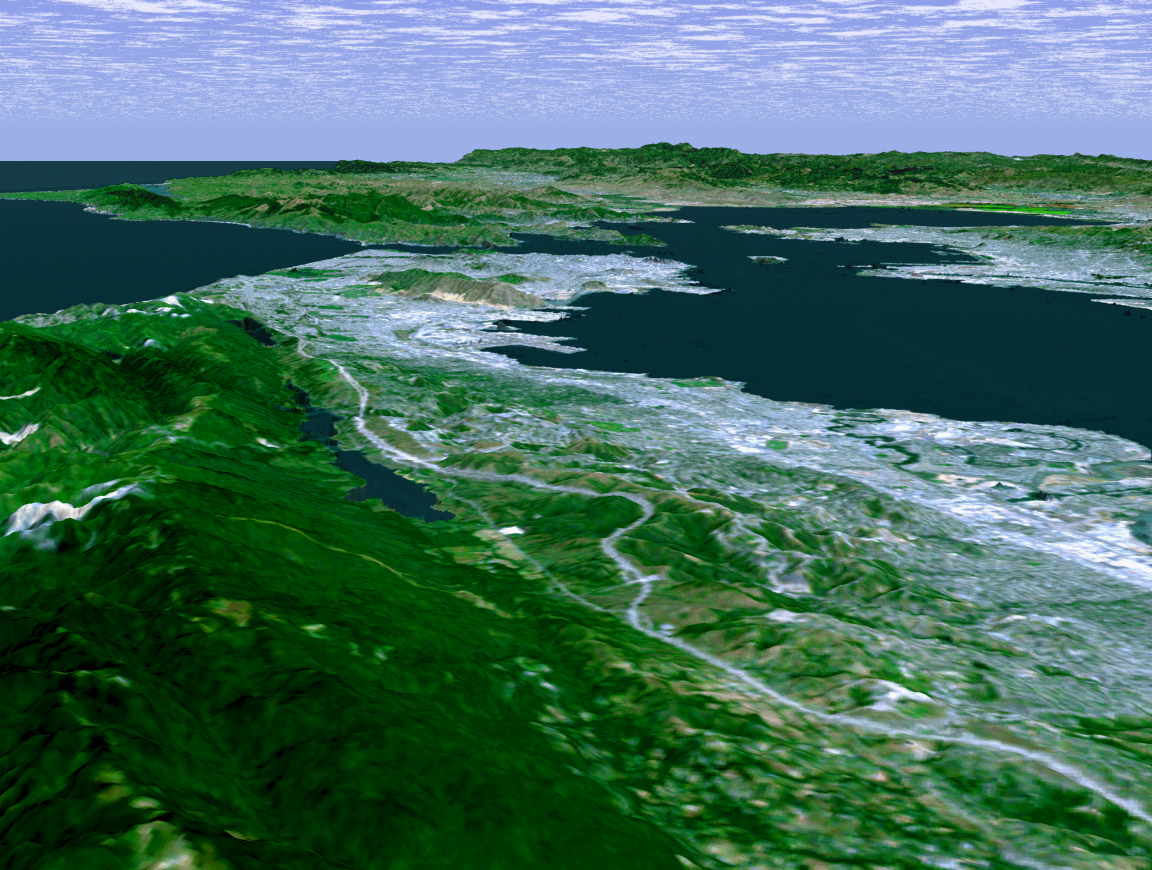

Perspective View with Landsat Overlay, San Francisco Bay Area, Calif.

The defining landmarks of San Francisco, its bay and the San Andreas Fault are clearly seen in this computer-generated perspective viewed from the south. Running from the bottom of the scene diagonally up to the left, the trough of the San Andreas Fault is occupied by Crystal Springs Reservoir and San Andreas Lake. Interstate 280 winds along the side of the fault. San Francisco International Airport is the angular feature projecting into the bay just below San Bruno Mountain, the elongated ridge cutting across the peninsula. The hills of San Francisco can be seen beyond San Bruno Mountain and beyond the city, the Golden Gate.

This 3-D perspective view was generated using topographic data from the Shuttle Radar Topography Mission (SRTM) and an enhanced color Landsat 5satellite image. Topographic expression is exaggerated two times.

Landsat has been providing visible and infrared views of the Earth since 1972. SRTM elevation data matches the 30-meter (98-foot) resolution of most Landsat images and will substantially help in analyzing the large and growing Landsat image archive.

Elevation data used in this image was acquired by the Shuttle Radar Topography Mission (SRTM) aboard the Space Shuttle Endeavour, launched on Feb. 11, 2000. SRTM used the same radar instrument that comprised the Spaceborne Imaging Radar-C/X-Band Synthetic Aperture Radar (SIR-C/X-SAR) that flew twice on the Space Shuttle Endeavour in 1994. SRTM was designed to collect 3-D measurements of the Earth’s surface. To collect the 3-D data, engineers added a 60-meter (approximately 200-foot) mast, installed additional C-band and X-band antennas, and improved tracking and navigation devices. The mission is a cooperative project between NASA, the National Imagery and Mapping Agency (NIMA) of the U.S. Department of Defense and the German and Italian space agencies. It is managed by NASA’s Jet Propulsion Laboratory, Pasadena, Calif., for NASA’s Earth Science Enterprise, Washington, D.C.

Size: scale varies in this perspective image
Location: 37.5 deg. North lat., 122.3 deg. West lon.
Orientation: looking north
Image Data: Landsat Bands 3,2,1 as red, green, blue, respectively
Original Data Resolution: SRTM 1 arcsecond (30 meters or 98 feet), Thematic Mapper 1 arcsecond (30 meters or 98 feet)
Date Acquired: February 2000 (SRTM)

Credit: NASA/JPL/NIMA